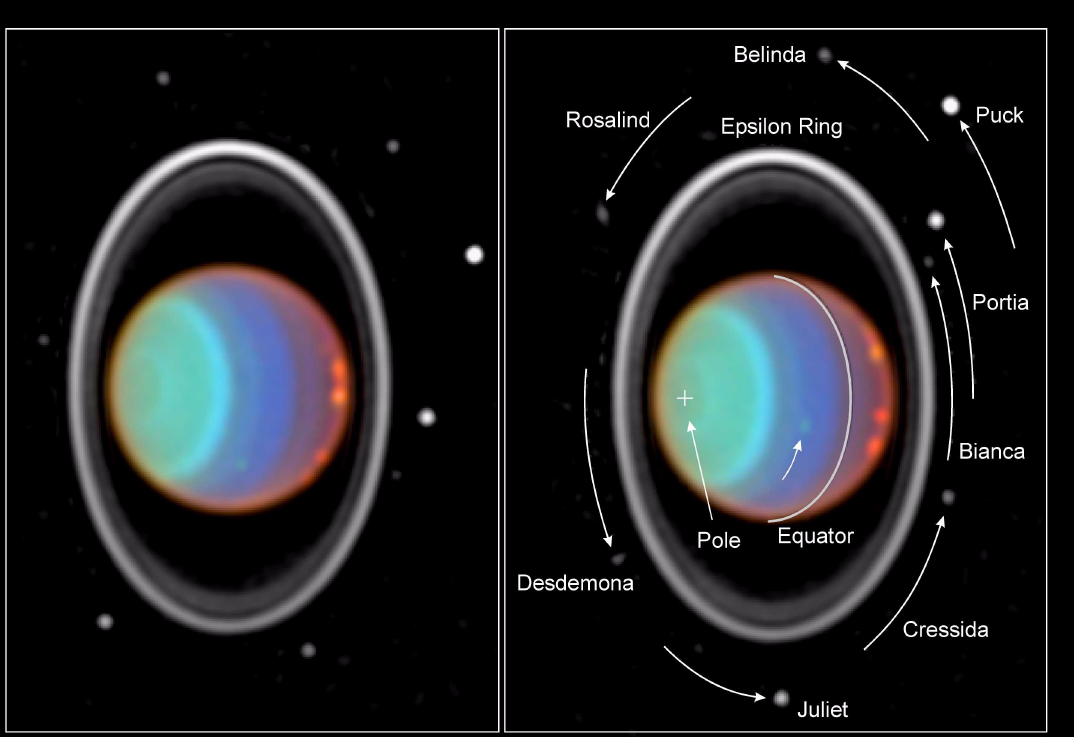

Hubble Tracks Clouds on Uranus

Taking its first peek at Uranus, NASA Hubble Space Telescope’s Near Infrared Camera and Multi-Object Spectrometer (NICMOS) has detected six distinct clouds in images taken July 28, 1997.

The image on the right, taken 90 minutes after the left-hand image, shows the planet’s rotation. Each image is a composite of three near-infrared images. They are called false-color images because the human eye cannot detect infrared light. Therefore, colors corresponding to visible light were assigned to the images. (The wavelengths for the “blue,” “green,” and “red” exposures are 1.1, 1.6, and 1.9 micrometers, respectively.)

At visible and near-infrared light, sunlight is reflected from hazes and clouds in the atmosphere of Uranus. However, at near-infrared light, absorption by gases in the Uranian atmosphere limits the view to different altitudes, causing intense contrasts and colors.

In these images, the blue exposure probes the deepest atmospheric levels. A blue color indicates clear atmospheric conditions, prevalent at mid-latitudes near the center of the disk. The green exposure is sensitive to absorption by methane gas, indicating a clear atmosphere; but in hazy atmospheric regions, the green color is seen because sunlight is reflected back before it is absorbed. The green color around the south pole (marked by “+”) shows a strong local haze. The red exposure reveals absorption by hydrogen, the most abundant gas in the atmosphere of Uranus. Most sunlight shows patches of haze high in the atmosphere. A red color near the limb (edge) of the disk indicates the presence of a high-altitude haze. The purple color to the right of the equator also suggests haze high in the atmosphere with a clear atmosphere below.

The five clouds visible near the right limb rotated counterclockwise during the time between both images. They reach high into the atmosphere, as indicated by their red color. Features of such high contrast have never been seen before on Uranus. The clouds are almost as large as continents on Earth, such as Europe. Another cloud (which barely can be seen) rotated along the path shown by the black arrow. It is located at lower altitudes, as indicated by its green color.

The rings of Uranus are extremely faint in visible light but quite prominent in the near infrared. The brightest ring, the epsilon ring, has a variable width around its circumference. Its widest and thus brightest part is at the top in this image. Two fainter, inner rings are visible next to the epsilon ring.

Eight of the 10 small Uranian satellites, discovered by Voyager 2, can be seen in both images. Their sizes range from about 25 miles (40 kilometers) for Bianca to 100 miles (150 kilometers) for Puck. The smallest of these satellites have not been detected since the departure of Voyager 2 from Uranus in 1986. These eight satellites revolve around Uranus in less than a day. The inner ones are faster than the outer ones. Their motion in the 90 minutes between both images is marked in the right panel. The area outside the rings was slightly enhanced in brightness to improve the visibility of these faint satellites.

The Wide Field/Planetary Camera 2 was developed by the Jet Propulsion Laboratory and managed by the Goddard Space Flight Center for NASA’s Office of Space Science.

Credit: NASA/JPL/STScI